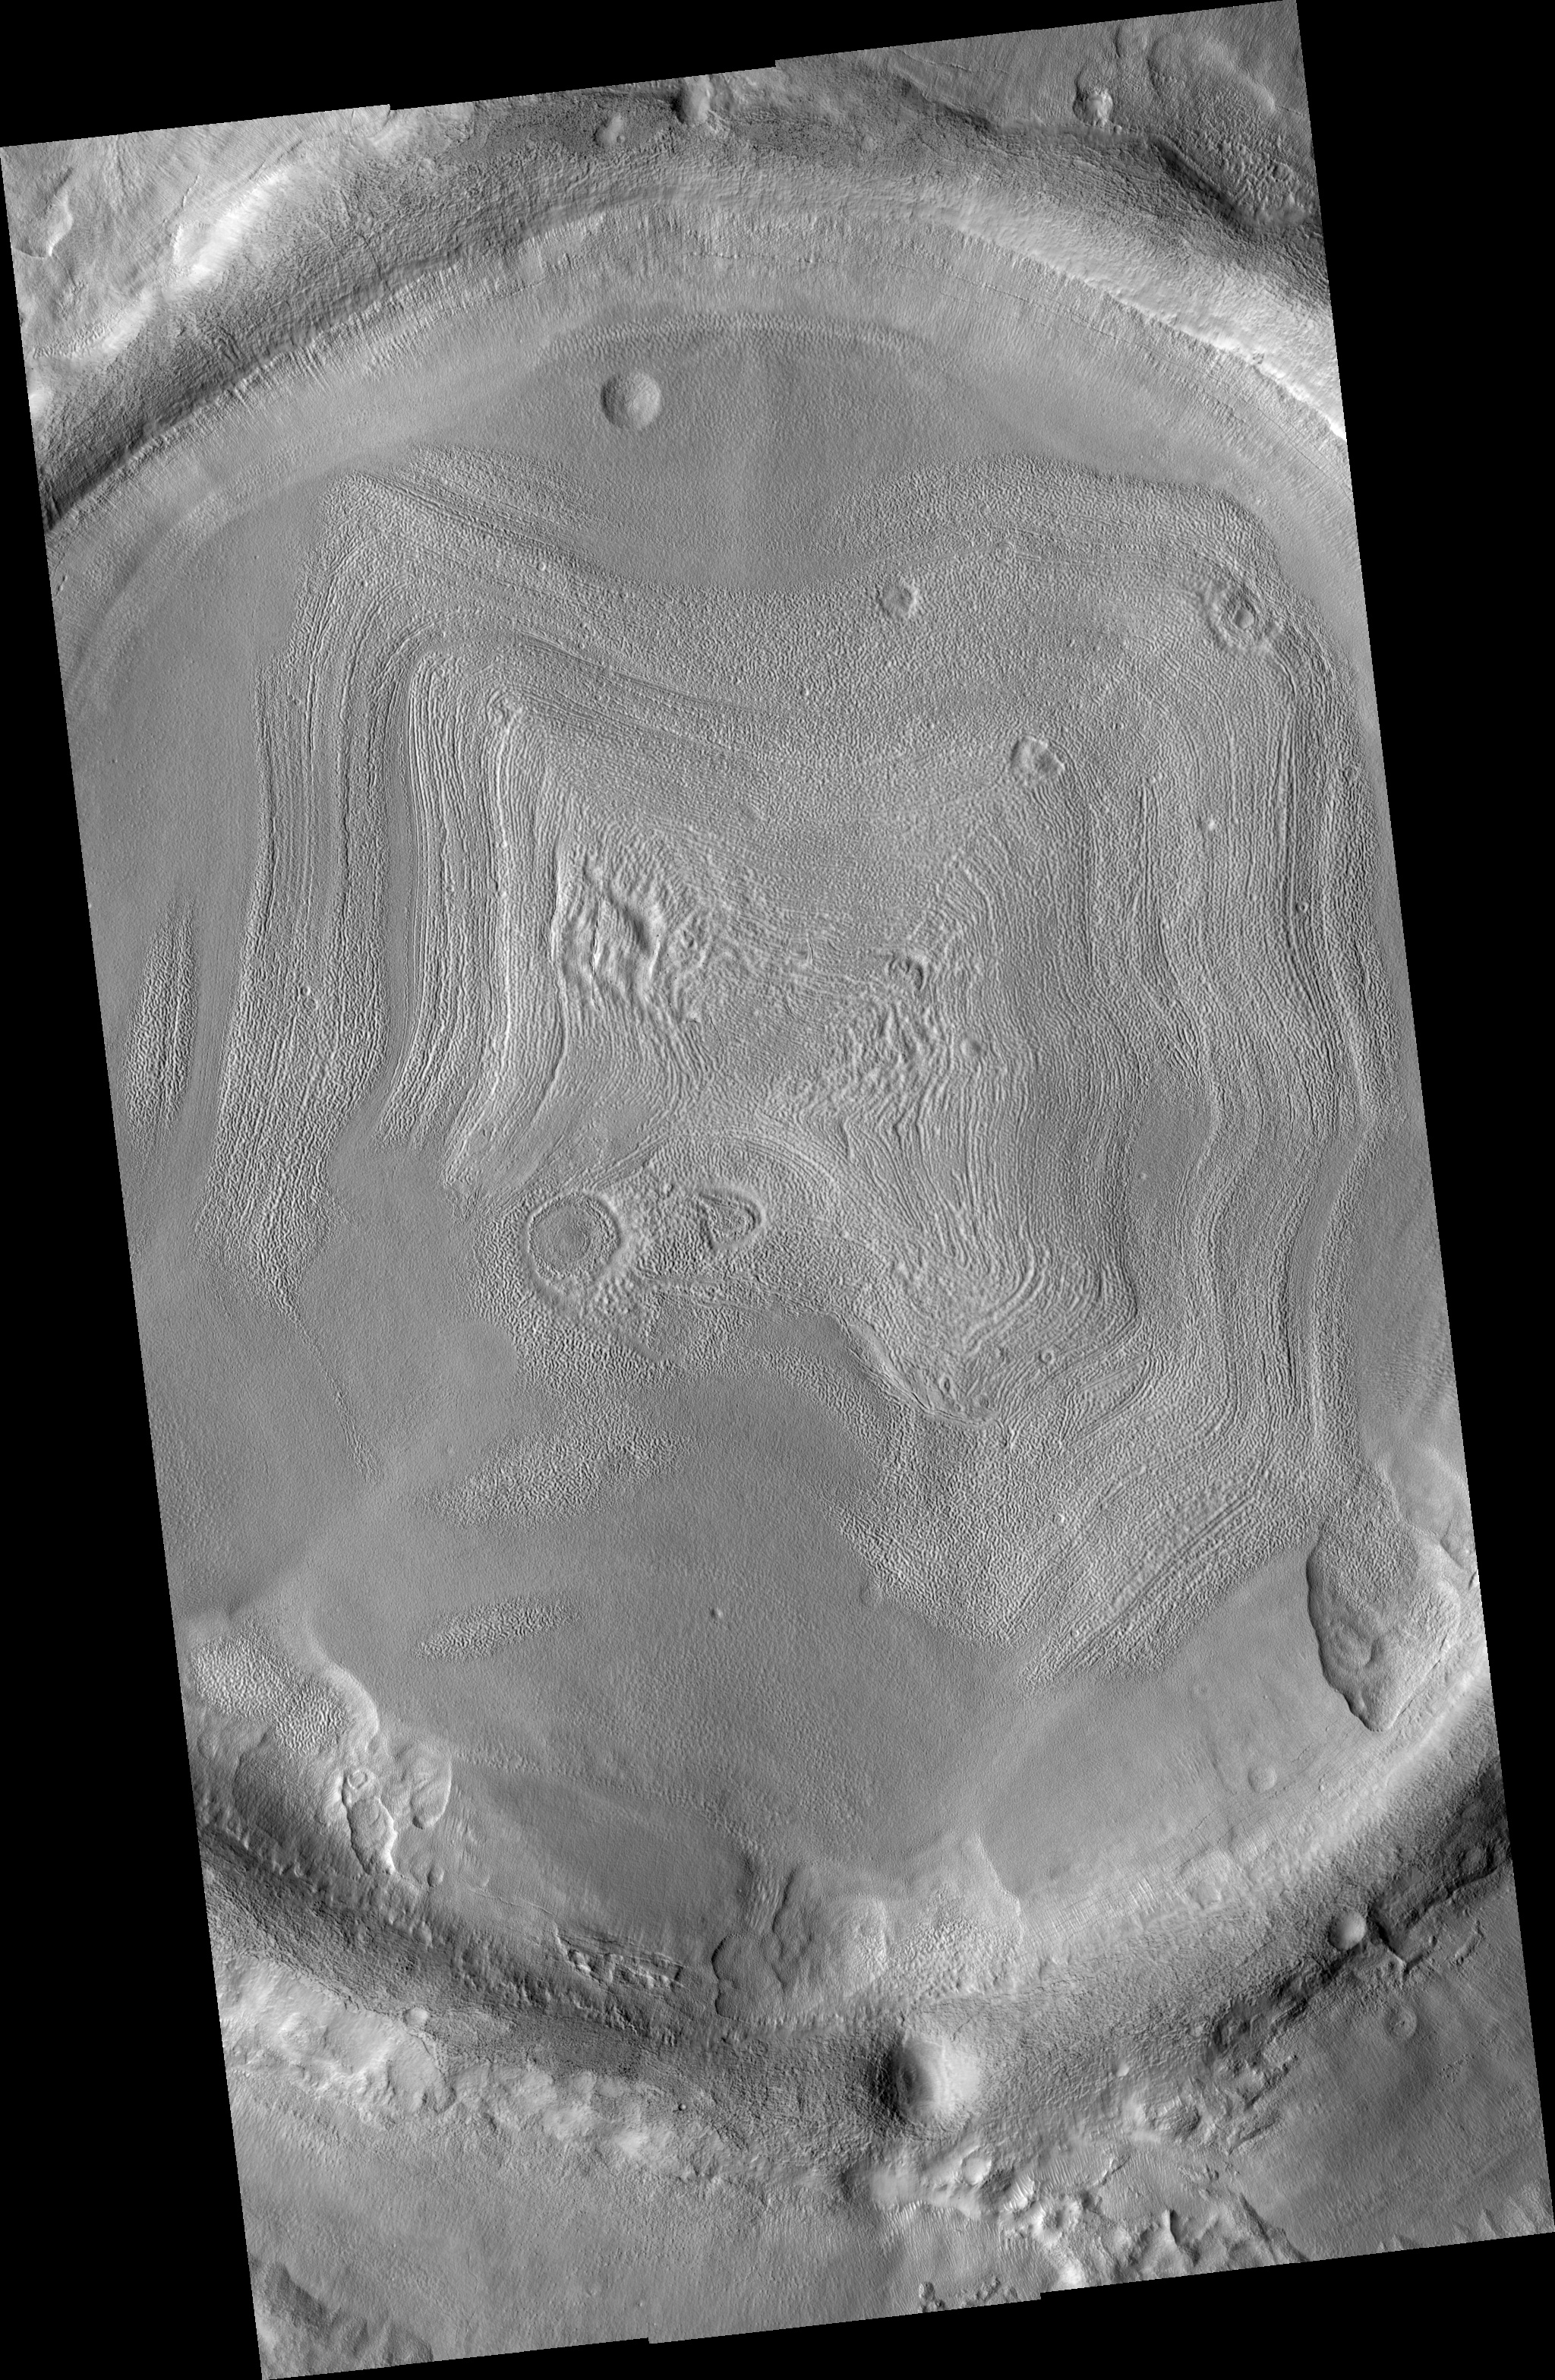

Impact Crater Filled With Layered Deposits

This HiRISE image shows an impact crater in Utopia Planitia, in the northern hemisphere of Mars, that is filled with layered material. The layered character of these deposits is consistent with episodic deposition. Each distinct layer represents a period of sediment deposition. The layers are parallel to each other, indicating that deposition occurred by material settling onto the surface, rather than being blown across the surface in sand dunes. The hummocky texture of these deposits suggests that volatiles (such as carbon dioxide ice) are mixed in with the rocky sediment.

Image PSP_001410_2210 was taken by the High Resolution Imaging Science Experiment (HiRISE) camera onboard the Mars Reconnaissance Orbiter spacecraft on November 14, 2006. The complete image is centered at 40.8 degrees latitude, 99.5 degrees East longitude. The range to the target site was 295.9 km (185.0 miles). At this distance the image scale ranges from 29.6 cm/pixel (with 1 x 1 binning) to 59.2 cm/pixel (with 2 x 2 binning). The image shown here has been map-projected to 25 cm/pixel and north is up. The image was taken at a local Mars time of 3:22 PM and the scene is illuminated from the west with a solar incidence angle of 49 degrees, thus the sun was about 41 degrees above the horizon. At a solar longitude of 135.2 degrees, the season on Mars is Northern Summer.

NASA’s Jet Propulsion Laboratory, a division of the California Institute of Technology in Pasadena, manages the Mars Reconnaissance Orbiter for NASA’s Science Mission Directorate, Washington. Lockheed Martin Space Systems, Denver, is the prime contractor for the project and built the spacecraft. The High Resolution Imaging Science Experiment is operated by the University of Arizona, Tucson, and the instrument was built by Ball Aerospace and Technology Corp., Boulder, Colo.

Credit: NASA/JPL/Univ. of Arizona